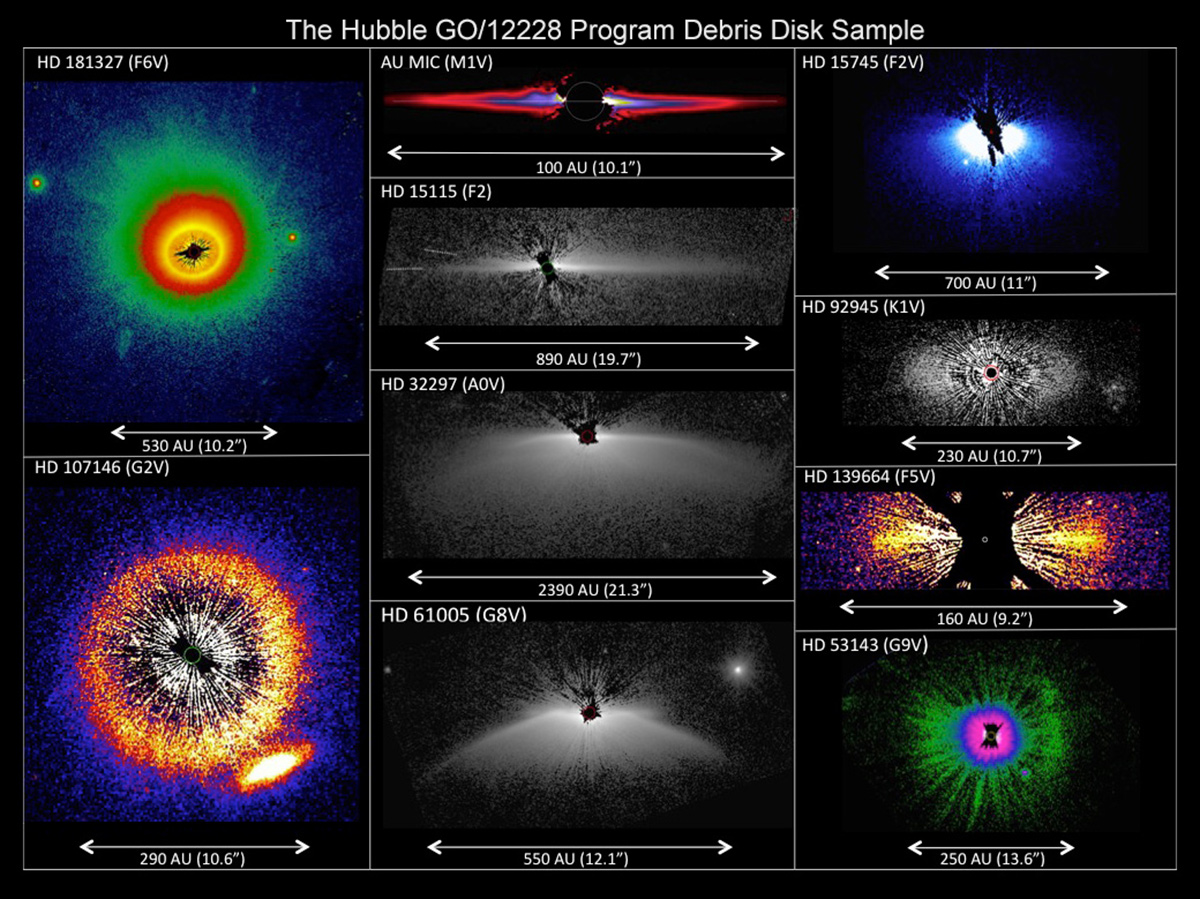

Hubble GO/12228 Program Debris Disk Sample

This is a set of images from a NASA Hubble Space Telescope survey of the architecture of debris systems around young stars. The Hubble Space Telescope's sharp view uncovers an unexpected diversity and complexity in the structures. As the accompanying scale shows, the disk-like structures are vast, many times larger than the planetary distribution in our solar system. Some disks are tilted edge-on to our view, others nearly face-on. Asymmetries and warping in the disks might be caused by the host star's passage though interstellar space. Alternatively, the disks may be affected by the action of unseen planets. The stars surveyed may be as young as 10 million years old and as mature as more than 1 billion years old. The visible-light survey was done with the Space Telescope Imaging Spectrograph (STIS). The STIS coronagraph blocks out the light from the host star so that the very faint reflected light from the dust structures can be seen. Some of the images have been artificially colored to enhance detail.

Credit: NASA, ESA, G. Schneider (University of Arizona), and the HST/GO 12228 Team